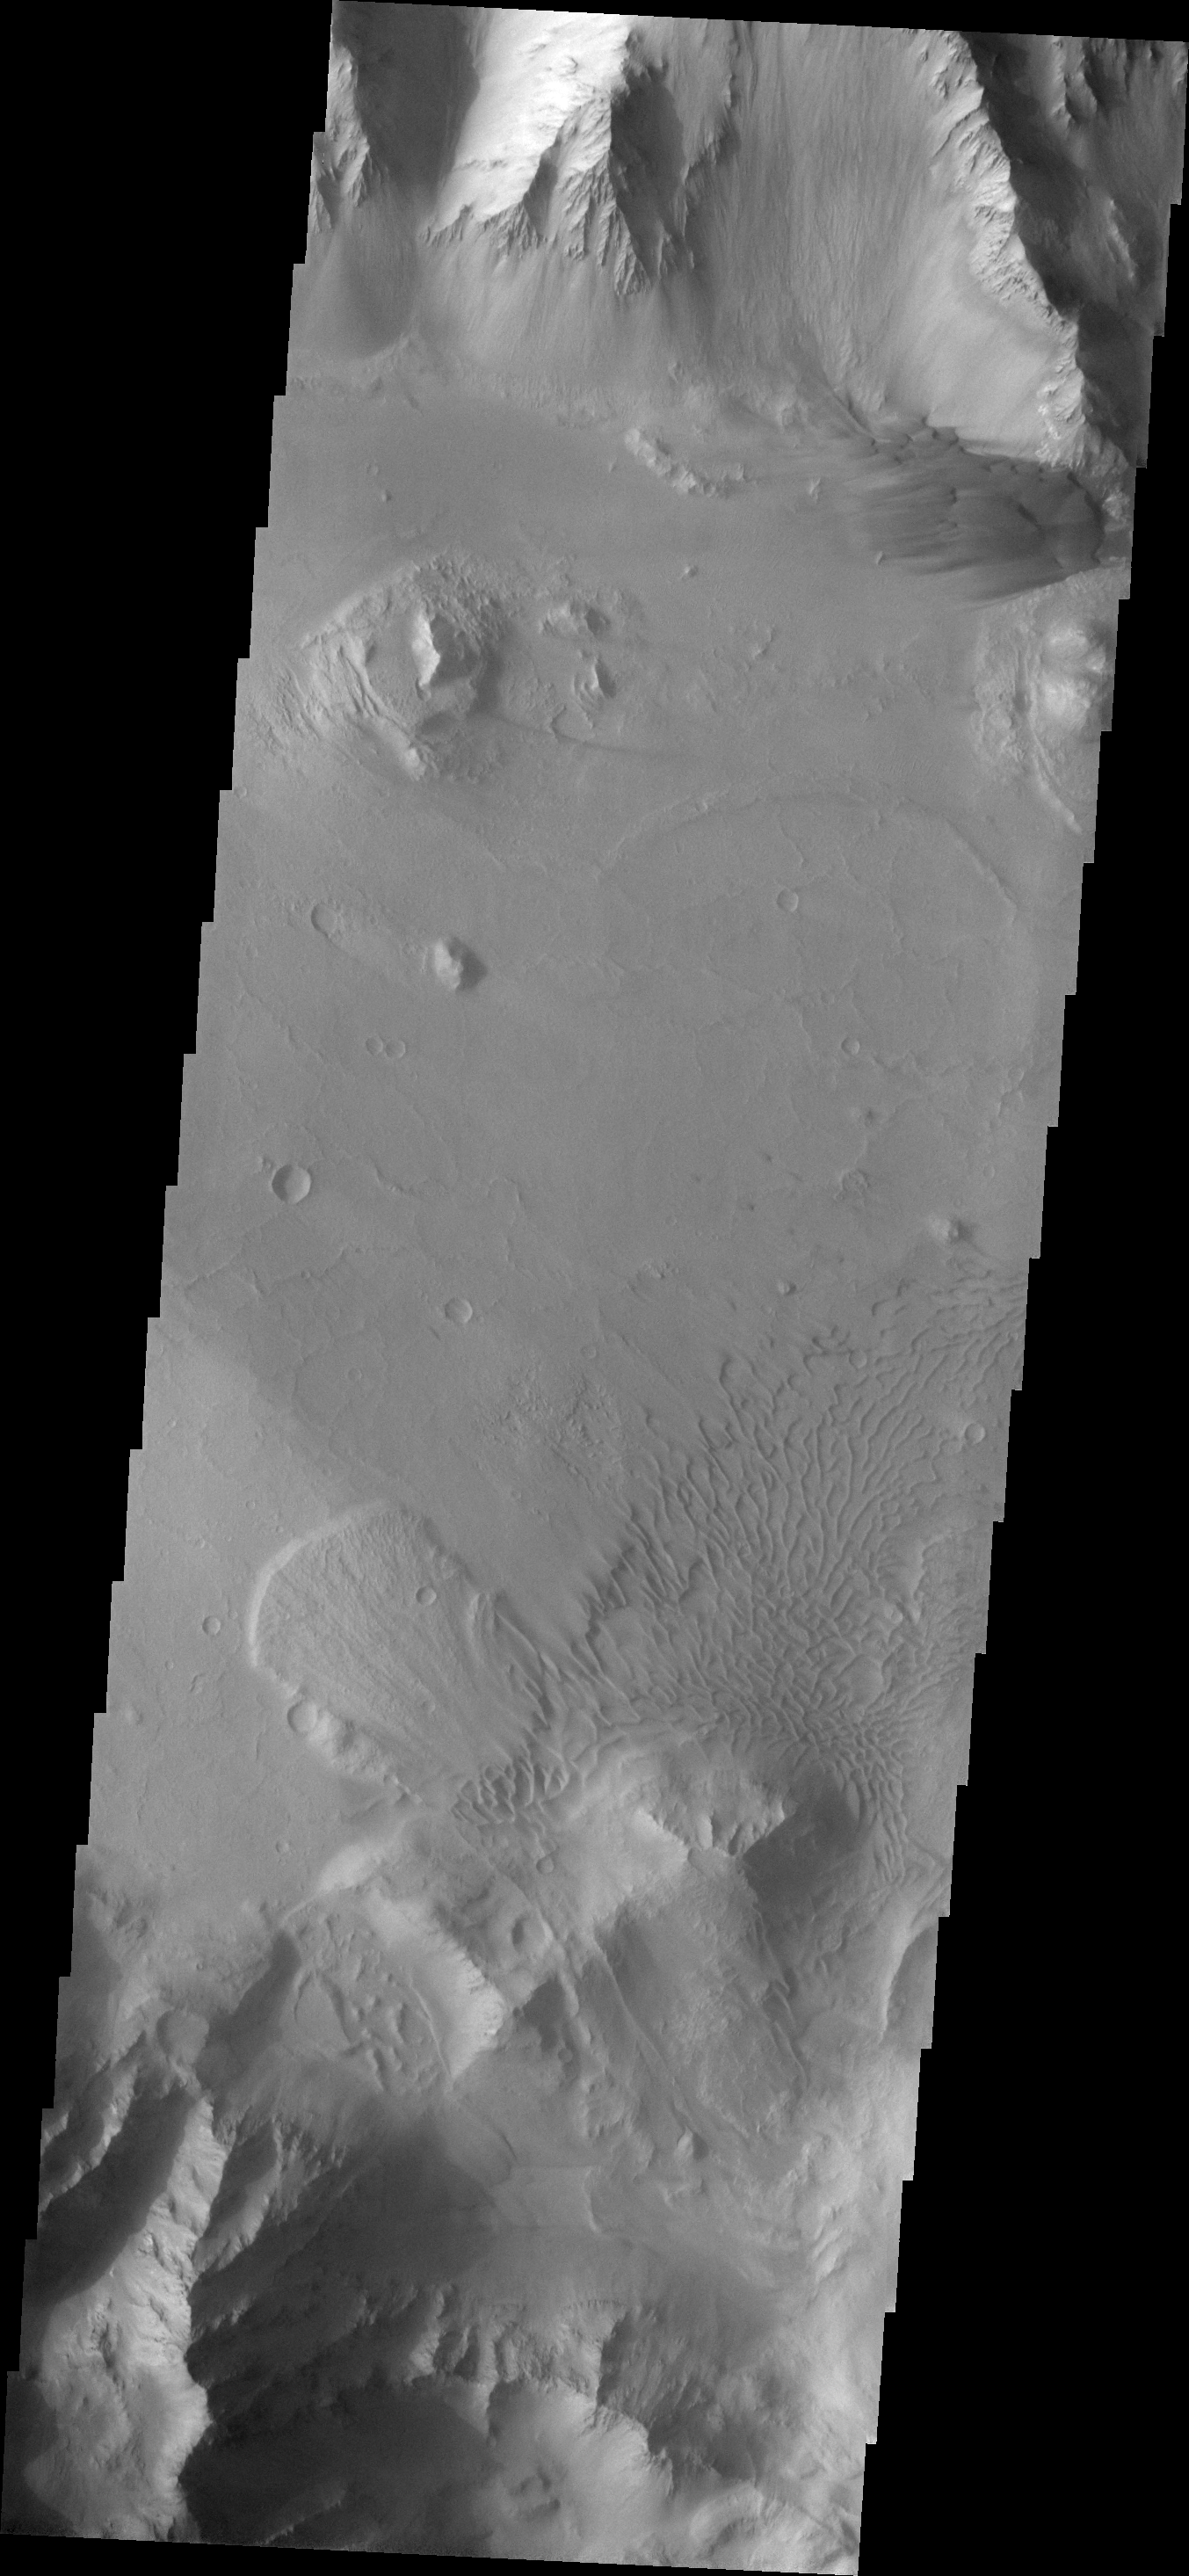

Coprates Chasma

This VIS image of Coprates Chasma contains a landslide deposit and multiple dunes.

Image information: VIS instrument. Latitude -15.0N, Longitude 304.1E. 18 meter/pixel resolution.

Please see the THEMIS Data Citation Note for details on crediting THEMIS images.

Note: this THEMIS visual image has not been radiometrically nor geometrically calibrated for this preliminary release. An empirical correction has been performed to remove instrumental effects. A linear shift has been applied in the cross-track and down-track direction to approximate spacecraft and planetary motion. Fully calibrated and geometrically projected images will be released through the Planetary Data System in accordance with Project policies at a later time.

NASA’s Jet Propulsion Laboratory manages the 2001 Mars Odyssey mission for NASA’s Office of Space Science, Washington, D.C. The Thermal Emission Imaging System (THEMIS) was developed by Arizona State University, Tempe, in collaboration with Raytheon Santa Barbara Remote Sensing. The THEMIS investigation is led by Dr. Philip Christensen at Arizona State University. Lockheed Martin Astronautics, Denver, is the prime contractor for the Odyssey project, and developed and built the orbiter. Mission operations are conducted jointly from Lockheed Martin and from JPL, a division of the California Institute of Technology in Pasadena.

Credit: NASA/JPL/ASU